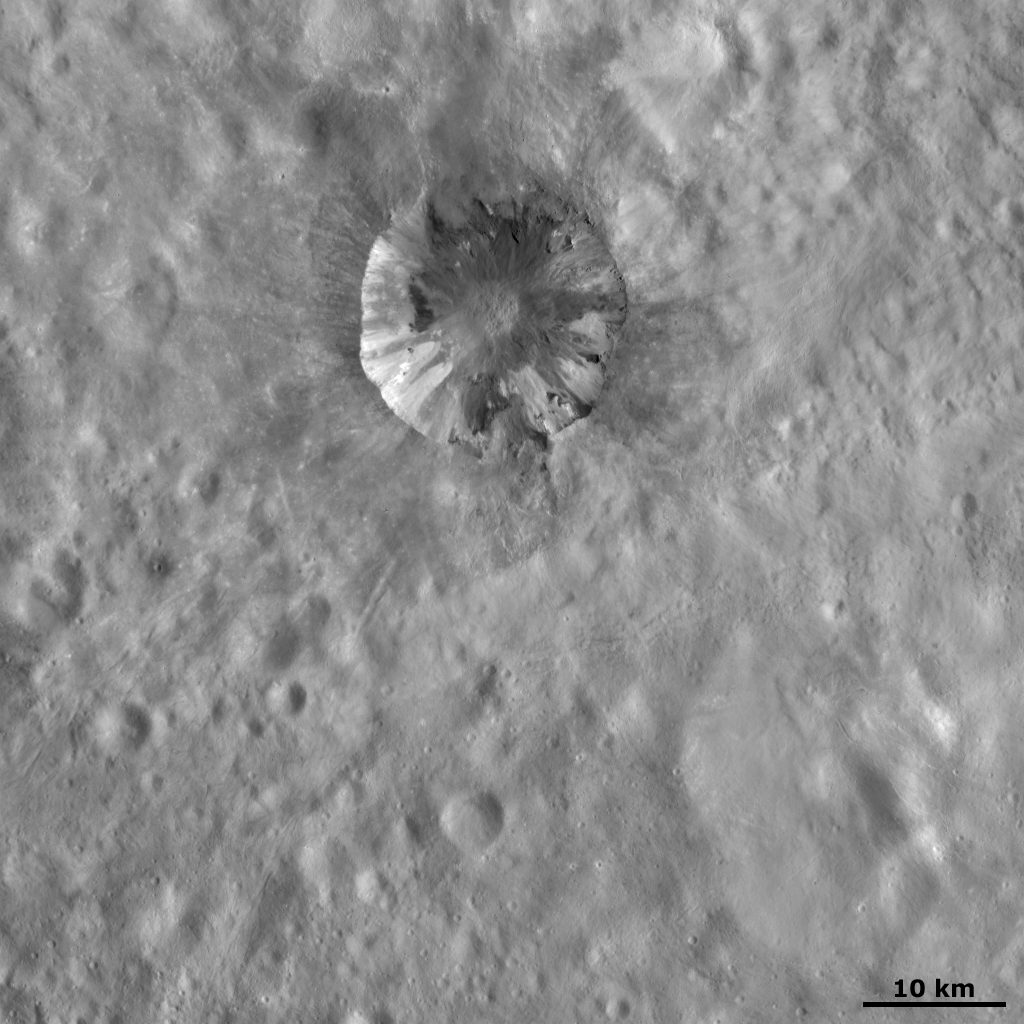

Cornelia Crater

This Dawn FC (framing camera) image shows Cornelia crater, a roughly 15-kilometer-diameter (9-mile-diameter) crater with a sharp, fresh rim. Cornelia crater has a spectacular internal structure, which consists of bright and dark material. This bright and dark material slumps from the rim and the sides of the crater towards the center of the crater. The top rim of Cornelia crater has partly collapsed and is also slumping towards the center of the crater. This crater has some dark rays, emanating from its rim, which extend for up to 10 kilometers (6 miles). The area immediately surrounding Cornelia crater is relatively smoother than the adjacent terrain. This indicates that there is a layer of fine-grained ejecta, which was ejected from the crater during its formation, surrounding it.

This image is located in Vesta’s Numisia quadrangle and the center of the image is 11.5 degrees south latitude, 224.6 degrees east longitude. NASA’s Dawn spacecraft obtained this image with its framing camera on Oct. 21, 2011. This image was taken through the camera’s clear filter. The distance to the surface of Vesta is 700 kilometers (435 miles) and the image has a resolution of about 70 meters (230 feet) per pixel. This image was acquired during the HAMO (high-altitude mapping orbit) phase of the mission.

The Dawn mission to Vesta and Ceres is managed by NASA’s Jet Propulsion Laboratory, a division of the California Institute of Technology in Pasadena, for NASA’s Science Mission Directorate, Washington D.C. UCLA is responsible for overall Dawn mission science. The Dawn framing cameras have been developed and built under the leadership of the Max Planck Institute for Solar System Research, Katlenburg-Lindau, Germany, with significant contributions by DLR German Aerospace Center, Institute of Planetary Research, Berlin, and in coordination with the Institute of Computer and Communication Network Engineering, Braunschweig. The Framing Camera project is funded by the Max Planck Society, DLR, and NASA/JPL.

Credit: NASA/JPL-Caltech/UCLA/MPS/DLR/IDA